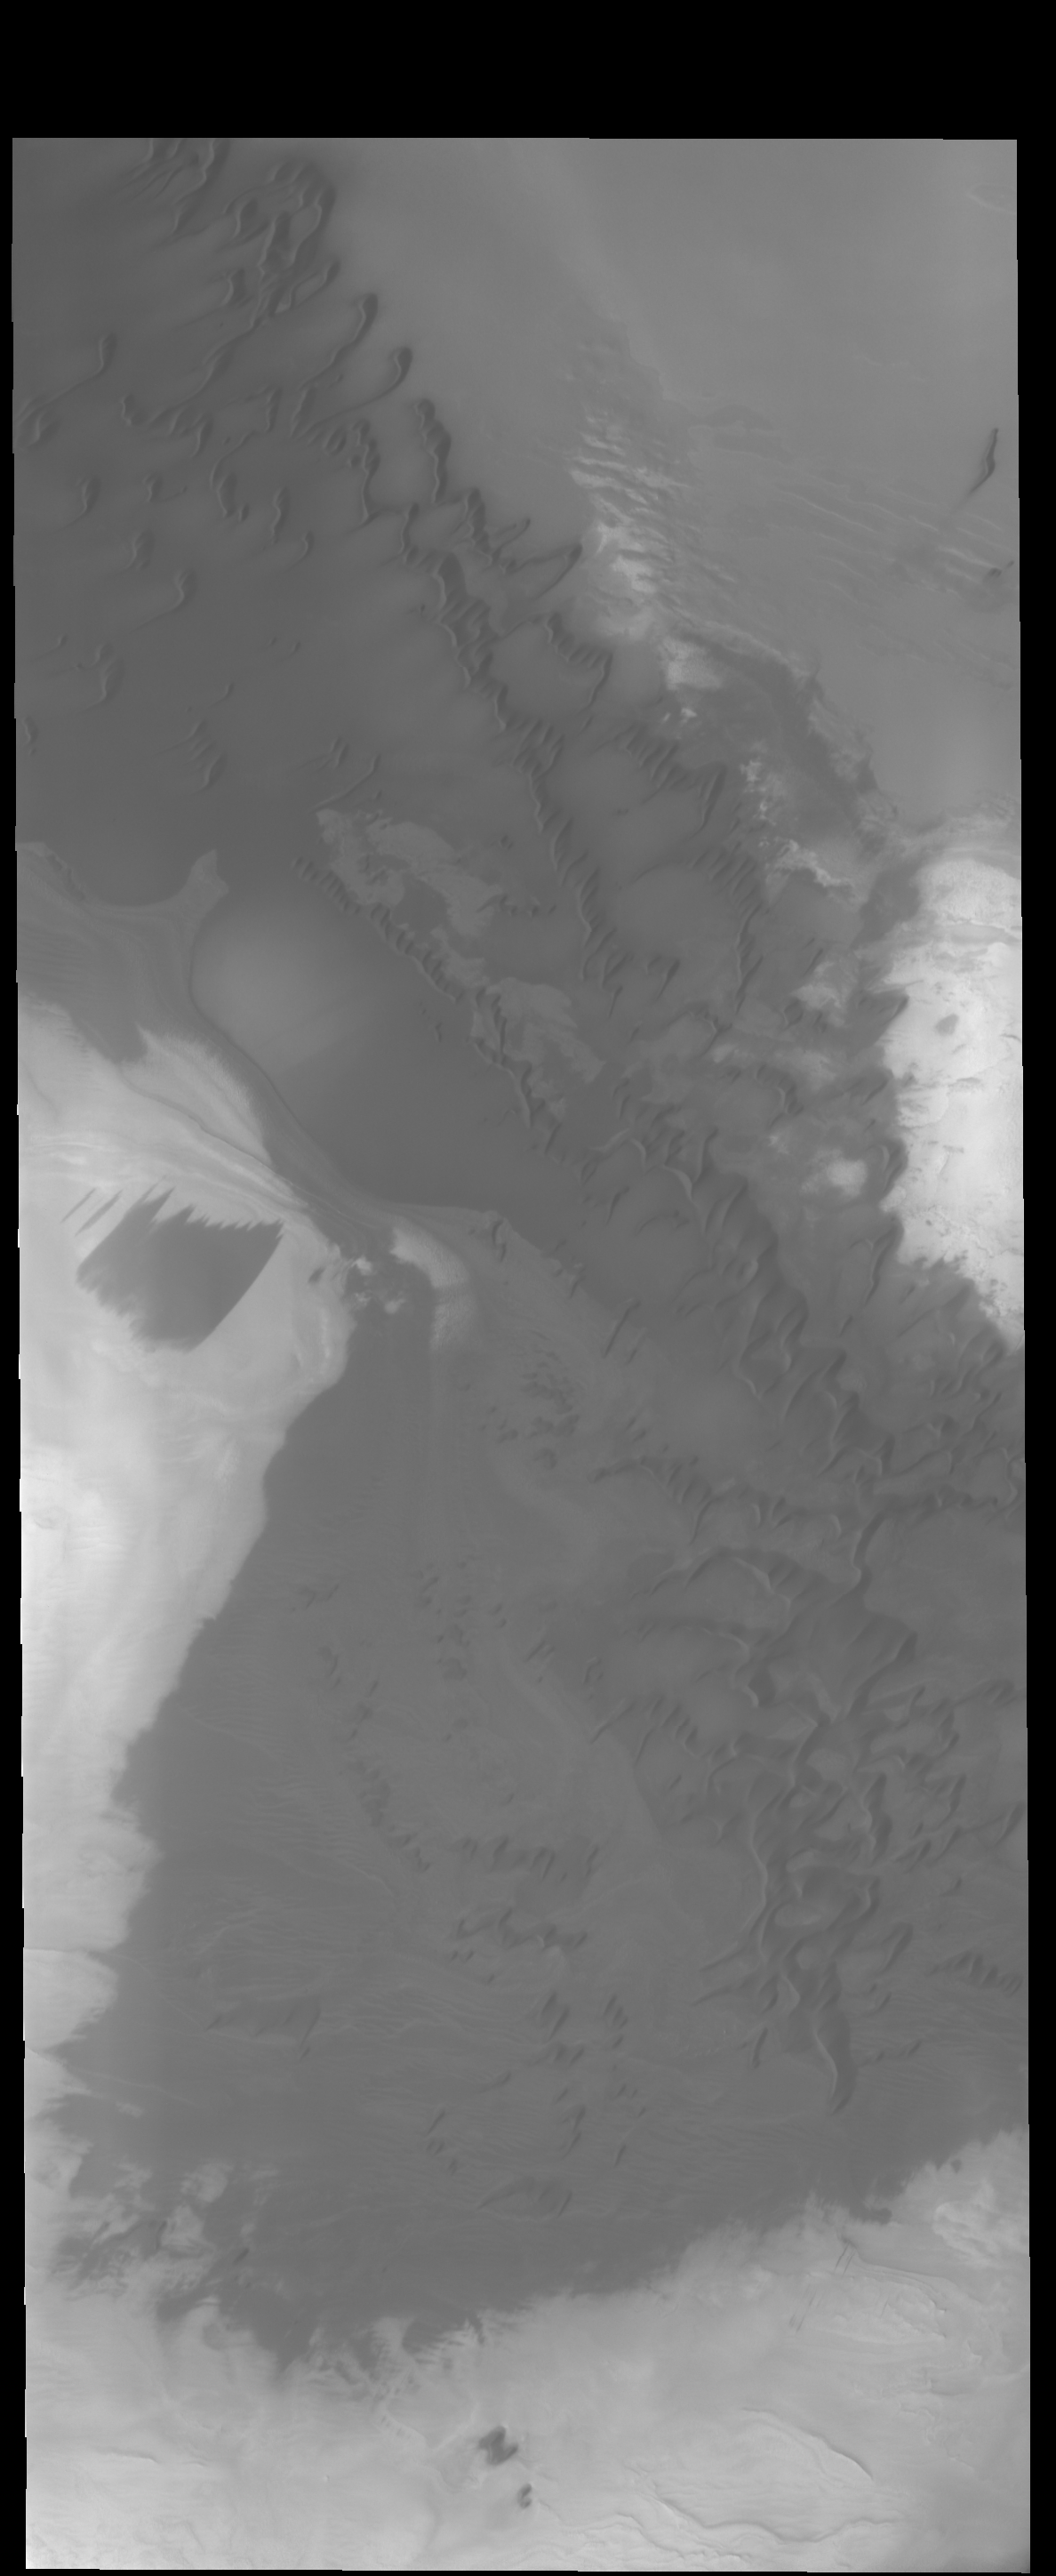

Polar Dunes

The dunes in this VIS image are near the large dune field called Olympia Undae.

Credit: NASA/JPL-Caltech/ASU